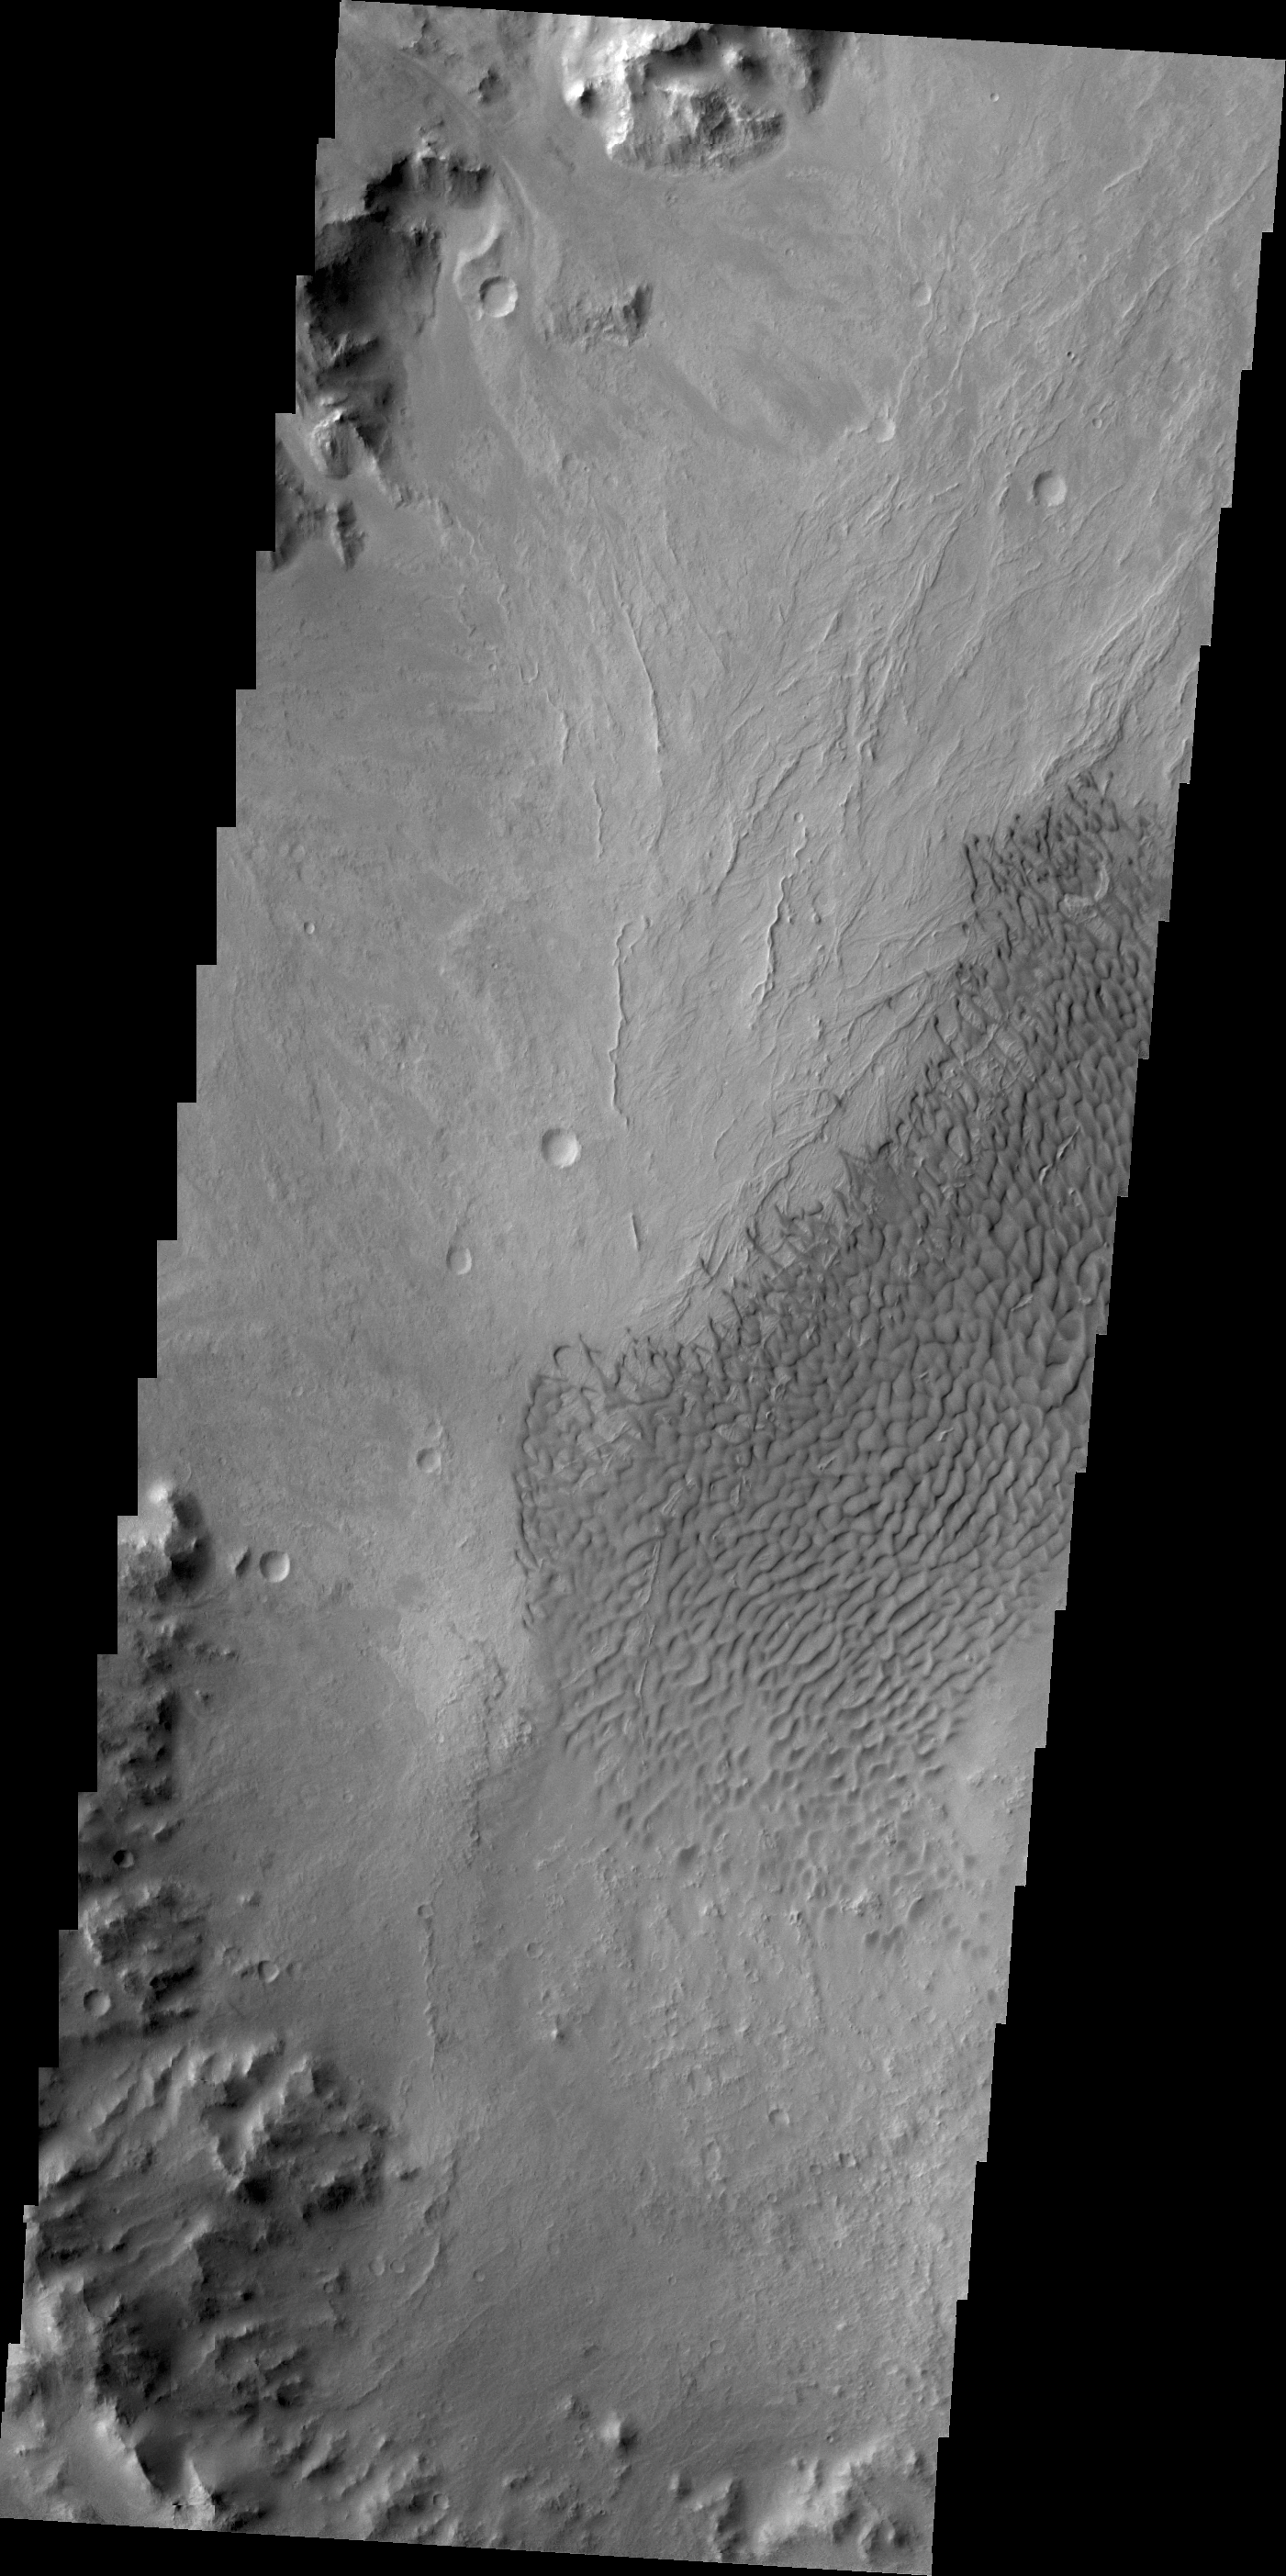

Dunes of Arabia Terra

The dunes in today’s VIS image are located on the floor of an unnamed crater south of Vinogradov Crater.

Credit: NASA/JPL/ASU